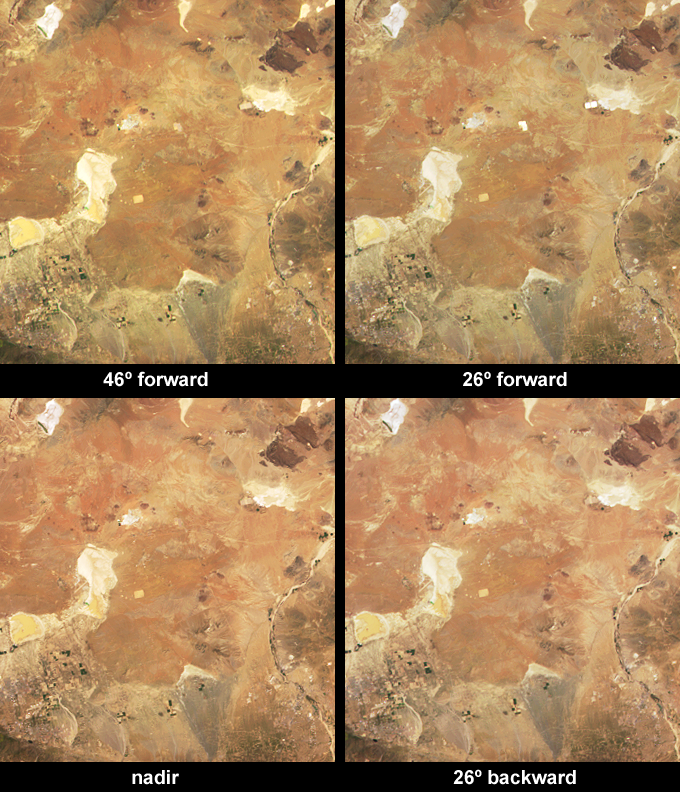

Sun Glint from Solar Electric Generating Stations

Depending upon the position of the Sun, the solar power stations in California’s Mohave Desert can reflect solar energy from their large, mirror-like surfaces directly toward one of the Multi-angle Imaging SpectroRadiometer (MISR) cameras, and appear dramatically brighter at some observation angles than at others. The solar power fields are readily discernible in this set of natural-color images as the Sun’s rays are reflected differently from the solar power fields at different observation angles.

These four images were acquired on 8 April 2003, when the MISR camera closest to the specular reflection angle (the angle at which a perfect mirror reflects light) was the 26 forward-pointing camera. The solar fields can be readily identified by comparing the 26 forward camera view (top right-hand panel) with the other camera views, and also by using the animation, which covers the same geographic area but uses data acquired on 24 October 2000, when both the 60 and 46 forward cameras pointed close to the specular reflection angle. Since MISR’s forward-viewing cameras point toward the Sun in the northern hemisphere, and because these parabolic reflectors move to track the Sun, only the forward-pointing cameras sometimes observe these solar fields near the specular reflection angle.

The two Solar Electric Generating Systems (SEGS) that appear alternately dim and very bright are the 150 megawatt array at Kramer Junction (slightly above image center) and the 160 megawatt array at Harper Lake (upper right-hand corner). The Mohave Desert SEGS are the largest collection of solar fields in the world. Together they cover an area of about 2000 acres and have a combined electrical capacity of 354 megawatts. The types of solar-concentrator systems used in the Mohave track the Sun with parabolic reflectors and use either oil-filled tubes or tall receiving towers to convert solar energy into heat. The plants were built during the 1980s and are still in commercial operation.

The Multi-angle Imaging SpectroRadiometer observes the daylit Earth continuously and every 9 days views the entire globe between 82 degrees north and 82 degrees south latitude. These data products were generated from a portion of the imagery acquired during Terra orbit 17583, and the animation comes from orbit 4535. The images cover an area of about 93 kilometers x 100 kilometers and utilize data from blocks 62 to 63 within World Reference System-2 path 41.

MISR was built and is managed by NASA’s Jet Propulsion Laboratory, Pasadena, CA, for NASA’s Office of Earth Science, Washington, DC. The Terra satellite is managed by NASA’s Goddard Space Flight Center, Greenbelt, MD. JPL is a division of the California Institute of Technology.

Credit: NASA/GSFC/LaRC/JPL, MISR Team.